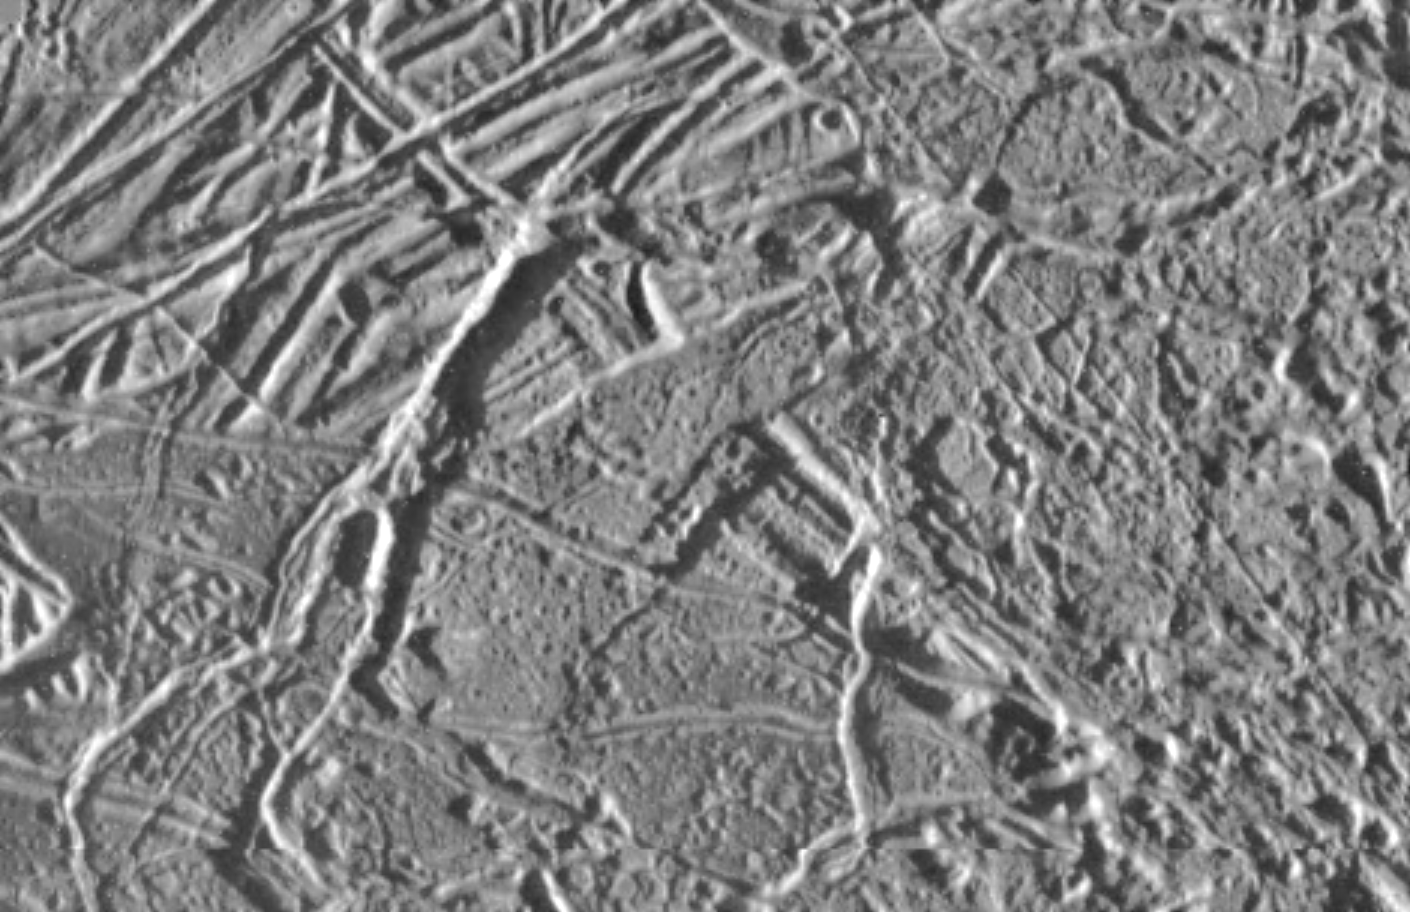

Ridges on Europa

This is the highest resolution picture ever taken of the Jupiter moon, Europa. The area shown is about 5.9 by 9.9 miles (9.6 by 16 kilometers) and the smallest visible feature is about the size of a football field. In this view, the ice-rich surface has been broken into a complex pattern by cross-cutting ridges and grooves resulting from tectonic processes. Sinuous rille-like features and knobby terrain could result from surface modifications of unknown origins. Small craters of possible impact origin range in size from less than 330 feet (100 meters) to about 1300 feet (400 meters) across are visible.

This image was taken by the solid state imaging television camera aboard the Galileo during its fourth orbit around Jupiter, at a distance of 2060 miles (3340 kilometers). The picture is centered at 325 degrees West, 5.83 degrees North. North is toward the top of this image, with the sun shining from the right.

The Jet Propulsion Laboratory, Pasadena, CA manages the mission for NASA’s Office of Space Science, Washington, DC.

Credit: NASA/JPL/University of Arizona